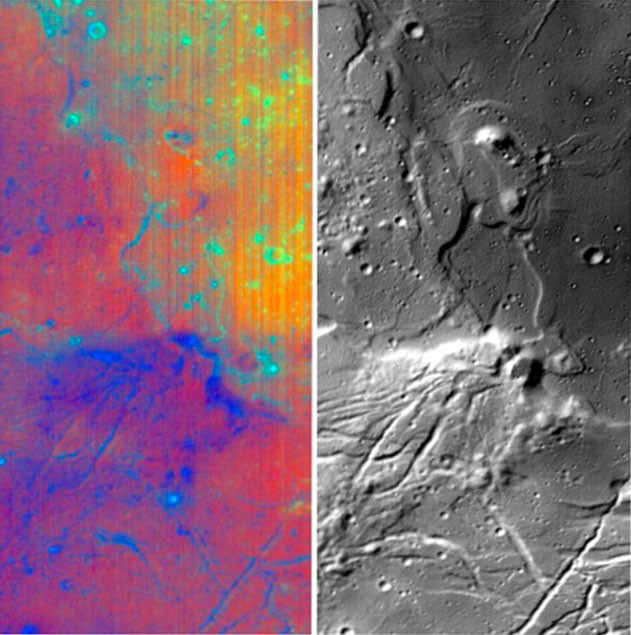

NASA’s Moon Mineralogy Mapper

Different wavelengths of light provide new information about the Orientale Basin region of the moon in a composite image taken by NASA’s Moon Mineralogy Mapper, a guest instrument aboard the Indian Space Research Organization’s Chandrayaan-1 spacecraft.

The composite image consists of a subset of Moon Mineralogy Mapper data for the Orientale region. The image strip on the left is a color composite of data from 28 separate wavelengths of light reflected from the moon. The blue to red tones reveal changes in rock and mineral composition, and the green color is an indication of the abundance of iron-bearing minerals such as pyroxene. The image strip on the right is from a single wavelength of light that contains thermal emission, providing a new level of detail on the form and structure of the region’s surface.

The Moon Mineralogy Mapper provides scientists their first opportunity to examine lunar mineralogy at high spatial and spectral resolution.

The Orientale Basin is located on the moon’s western limb. The data for this composite were captured by the Moon Mineralogy Mapper during the commissioning phase of Chandrayaan-1 as the spacecraft orbited the moon at an altitude of 100 kilometers (62 miles).

Credit: NASA/JPL/Brown